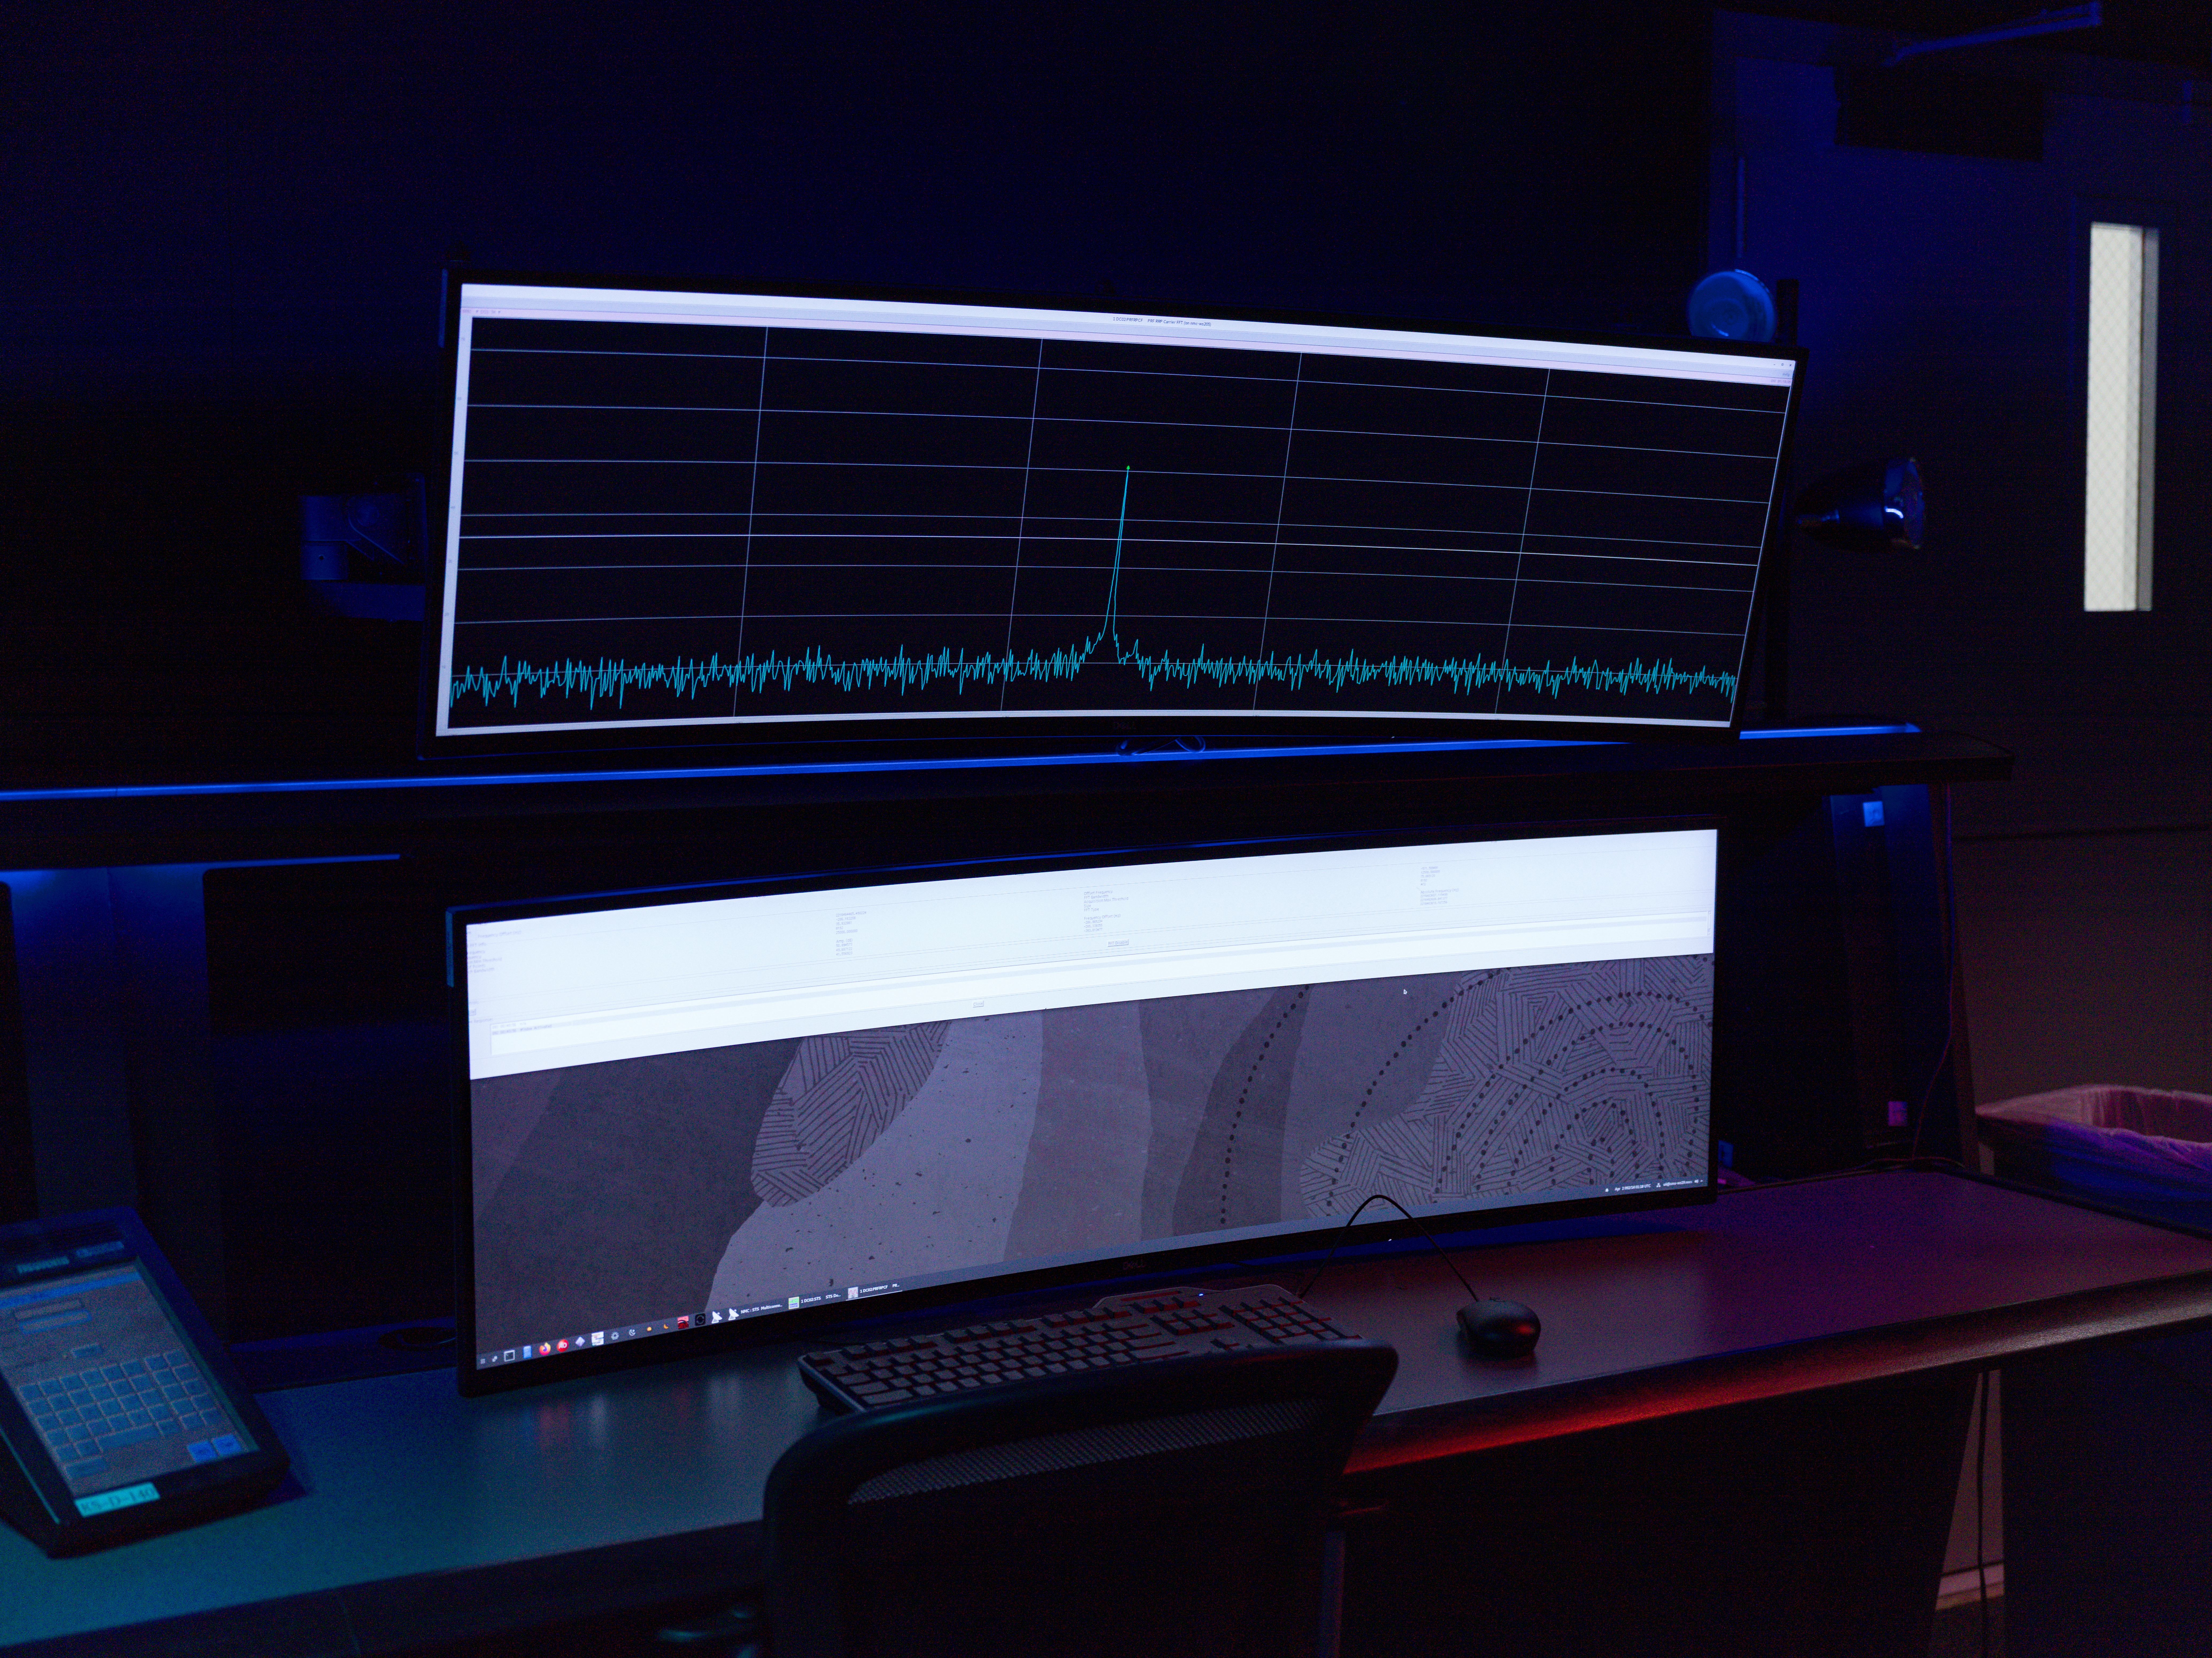

The Deep Space Network Acquires Artemis II Signal

The acquisition of the radio frequency signal from the Artemis II crewed mission to the Moon by NASA’s Deep Space Network (DSN) is indicated by the peak in the data signal shown on the top computer screen.

Soon after the mission’s launch on April 1, 2026, at 6:35 p.m. EDT, NASA’s Near Space Network led communications with the Orion capsule. Then, communications were handed off to the DSN, marking the first time in over 50 years that the network would be communicating with a crewed spacecraft traveling through deep space.

The Space Flight Operations Facility at NASA’s Jet Propulsion Laboratory in Southern California (where this photo was taken) operates the DSN, which comprises three complexes in Goldstone, California; Madrid, Spain; and Canberra, Australia. Each complex consists of several radio frequency antennas that communicate with dozens of robotic spacecraft exploring the solar system in addition to the Artemis II mission.

The DSN is managed by JPL for the agency’s Space Communications and Navigation program, which is located at NASA Headquarters within the Space Operations Mission Directorate. The DSN allows missions to track, send commands to, and receive scientific data from faraway spacecraft. JPL is managed by Caltech in Pasadena, California, for NASA.

Credit: NASA/JPL-Caltech